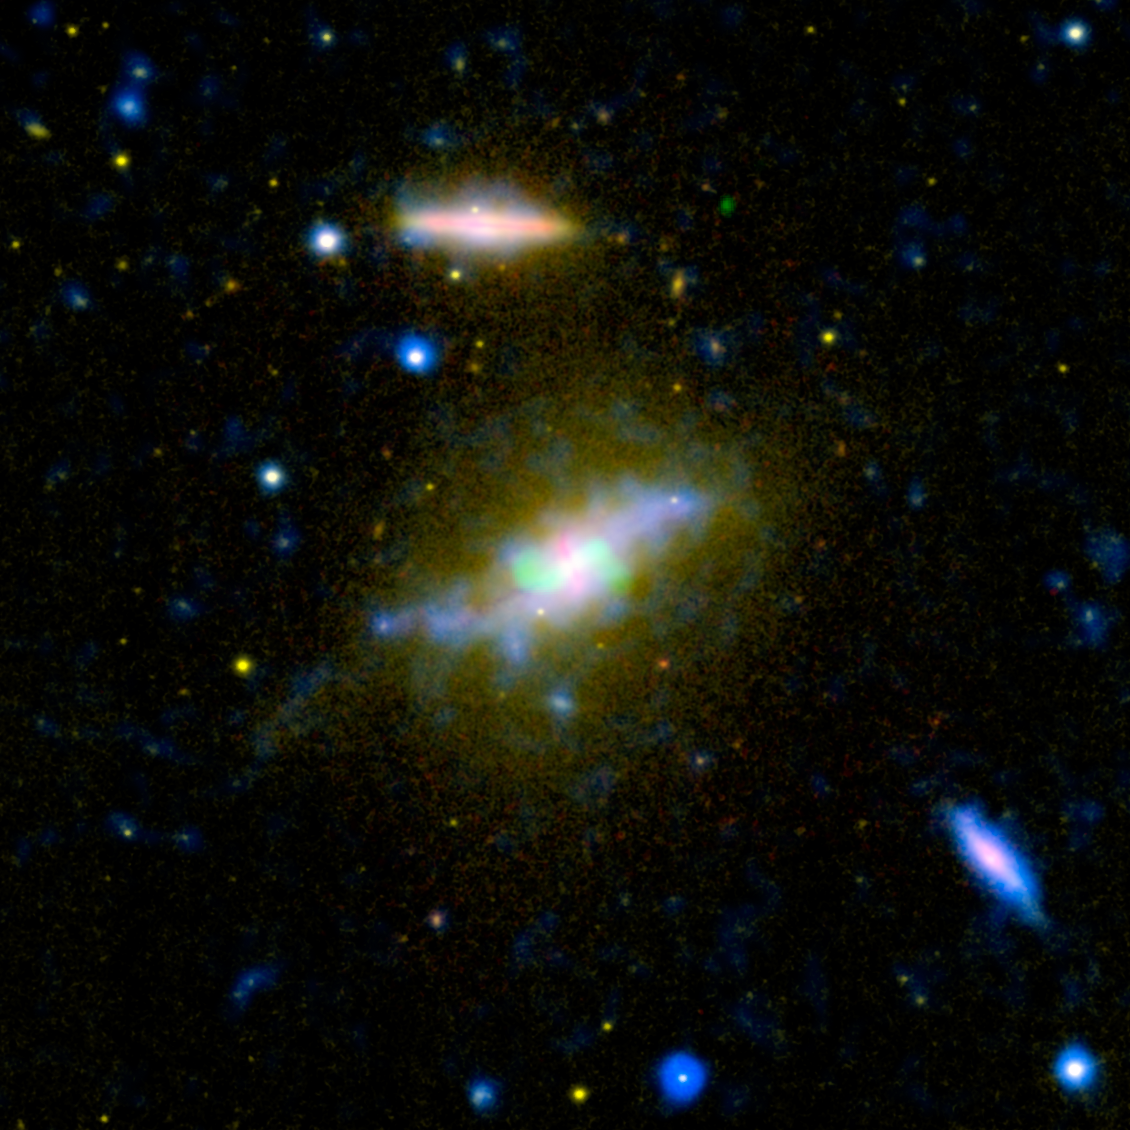

The Beginning of the End of Star Formation

Time is running out for the galaxy NGC 3801, seen in this composite image combining light from across the spectrum, ranging from ultraviolet to radio. NASA’s Galaxy Evolution Explorer and other instruments have helped catch the galaxy NGC 3801 in the act of destroying its cold, gaseous fuel for new stars. Astronomers believe this marks the beginning of its transition from a vigorous spiral galaxy to a quiescent elliptical galaxy whose star-forming days are long past.

Visible light from the Sloan Digital Sky Survey is seen in yellow shining from all of the galaxy’s stars. Notice that NGC 3801 is starting to possess a broadly elliptical shape, the characteristic shape a galaxy assumes after forming from a merger of spiral galaxies. Some star formation is still taking place in NGC 3801, as shown in the ultraviolet by the Galaxy Evolution Explorer (colored blue), and in the dusty disk revealed in infrared light by NASA’s Spitzer Space Telescope (red).

According to theory, that lingering star formation will soon be quenched by shock waves from two powerful jets shooting out of NGC 3801’s central giant black hole. Radio emissions from those jets appear in this image in green. Like a cosmic leaf blower, the jets’ expanding shock waves will blast away the remaining cool star-making gas in NGC 3801. The galaxy will become “red and dead,” as astronomers say, full of old, red stars and lacking in any new stellar younglings.

Near-ultraviolet light from the Galaxy Evolution explorer at a wavelength of 230 nanometers is rendered in blue, while visible light at 469 nanometers from Sloan is displayed in yellow. Infrared light at 8 microns from Spitzer is red, and radio emission at 20 centimeters from NRAO’s Very Large Array is overlaid in green.

Timeline of the Rise and Fall of NGC 3801

Diagram

Astronomers believe they have caught the galaxy NGC 3810 at a critical point in its history, just as it is making the transition from a vigorous spiral galaxy to a quiescent elliptical galaxy whose star-forming days are long past. This diagram sketches out the stages leading up to its current observed state and beyond.(1) Astronomers think the galaxy NGC 3801 formed around a billion years ago when two young, star-making spiral galaxies, perpendicular to one another, collided.(2) The remnant of this merger possessed a central core rotating in a “north-south” direction compared to the “east-west” direction of the surrounding disk. (3) The mashing together of gas and dust during the collision and merger unleashed a burst of star formation around 300 million years ago. The shortest-lived, biggest stars blew up in a few million years as supernovae. Winds and shocks from these explosions dissipated some of the cold gas in the galaxy needed to form new stars. Star formation began to decline in NGC 3801 accordingly. (4) Around five million years ago, the supermassive black hole at NGC 3801’s core started to flare up, sending out jets of fast-moving particles from the surrounding material. Today we see the twin jets bent into an “S” shape from the rotation of the galactic disk. More powerful jets from the black hole appear to have started up in the past one or two million years but have not yet emerged from the galaxy’s core.(5) In the next few million years, the stronger jets will send out shock waves into the disk of NGC 3801. The remaining gas and dust will be swept up and pushed out of the galaxy. (6) In about 10 million years or so, the expanding shock waves will have cleared out the remaining cold gas in NGC 3801 and star formation will cease. NGC 3801 will have transformed into an elliptical “red and dead” galaxy, full of old, red stars.

Credit: NASA/JPL-Caltech/SDSS/NRAO/GMRT